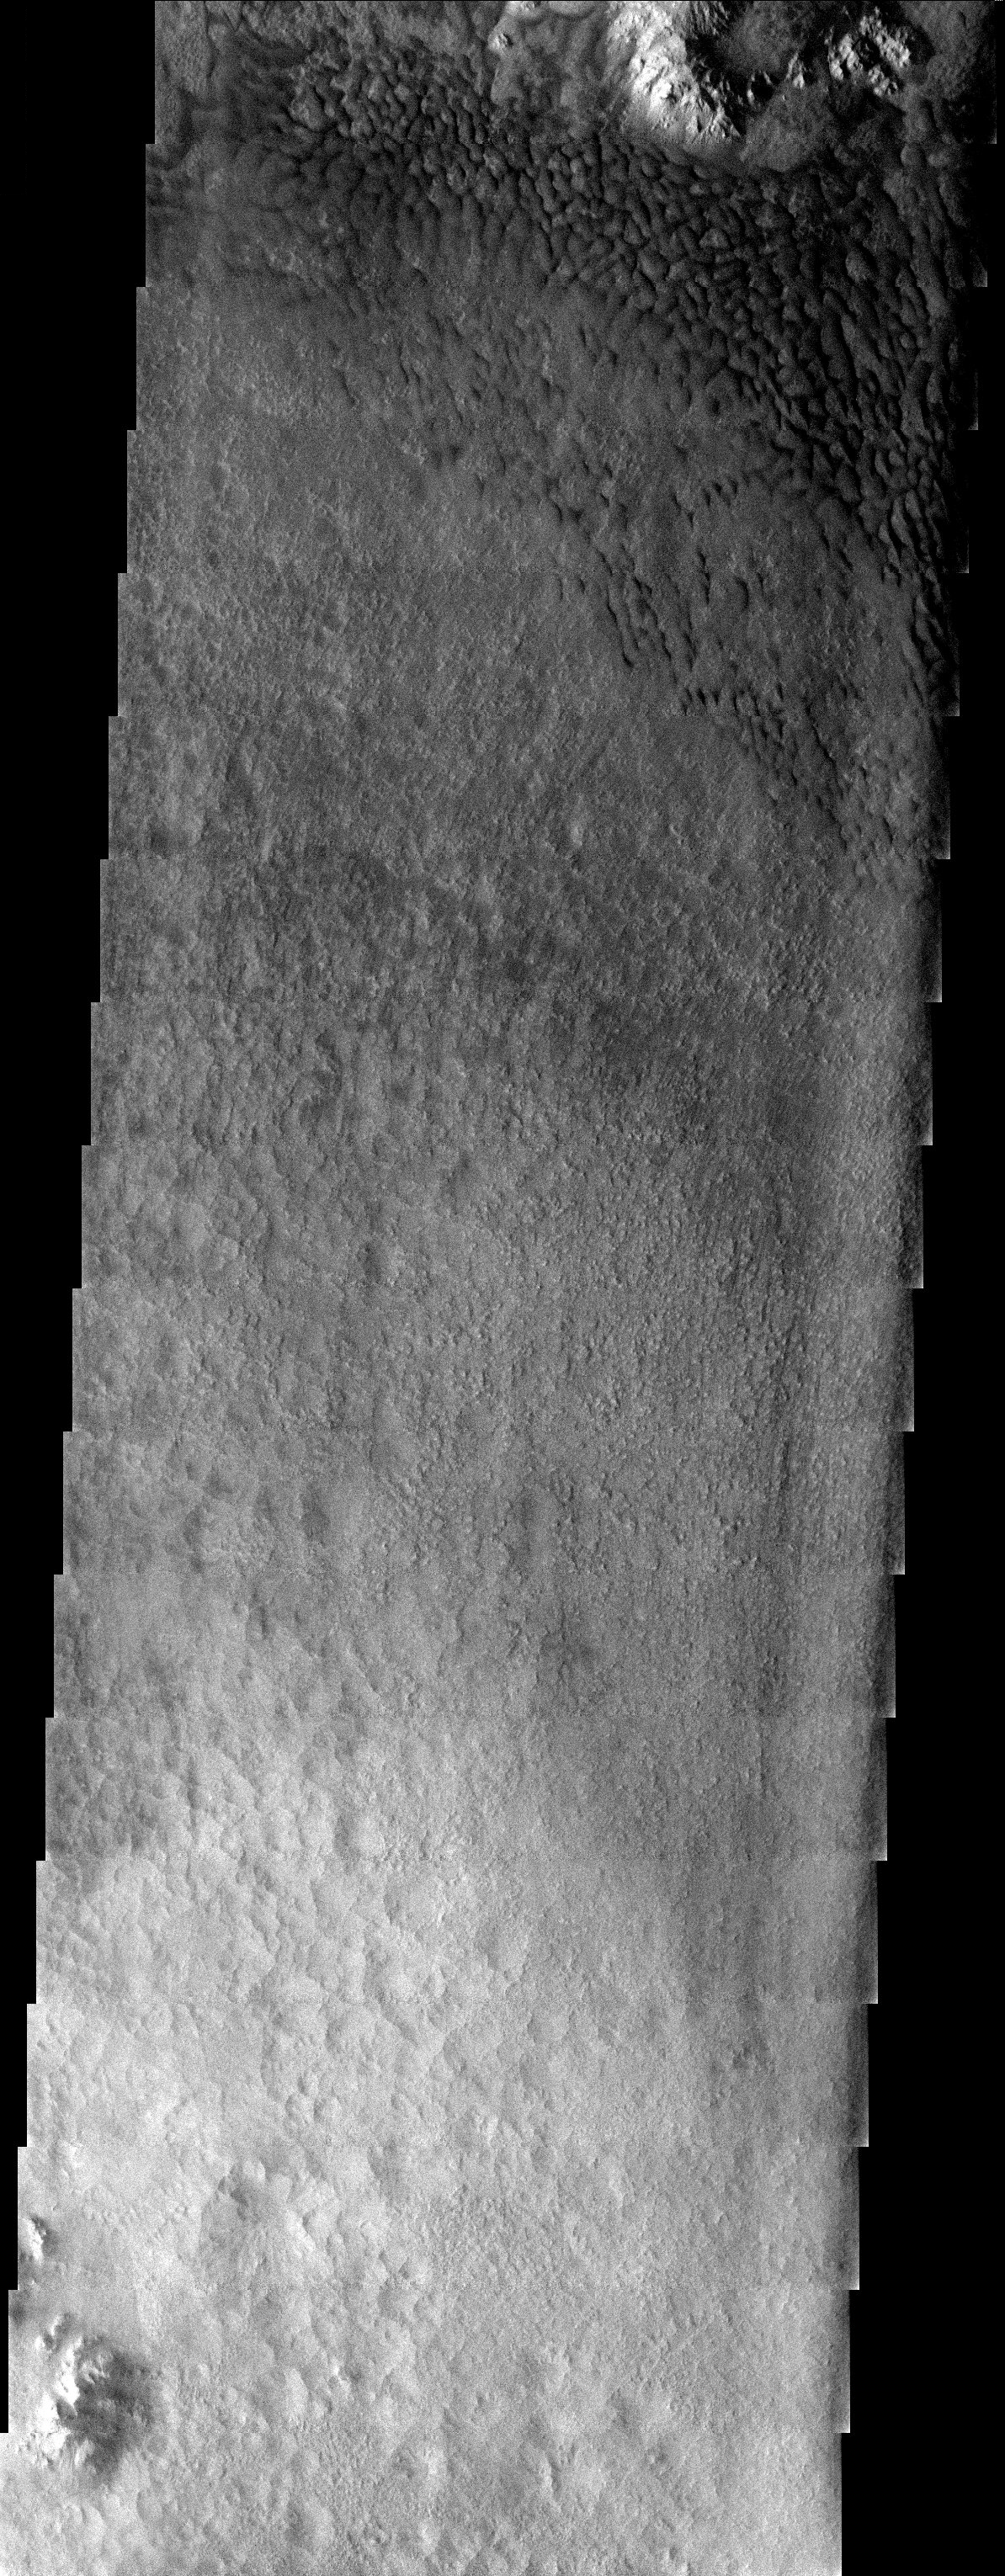

Dunes in a Crater Floor

Released 6 August 2003

This image shows the floor of a crater just north of the Argyre basin in the southern hemisphere. Dark dunes have been pushed up against the northeastern interior rim of the crater, indicating that the prevailing winds blow from the southwest.

Image information: VIS instrument. Latitude -35.7, Longitude 324.1 East (35.9 West). 19 meter/pixel resolution.

Note: this THEMIS visual image has not been radiometrically nor geometrically calibrated for this preliminary release. An empirical correction has been performed to remove instrumental effects. A linear shift has been applied in the cross-track and down-track direction to approximate spacecraft and planetary motion. Fully calibrated and geometrically projected images will be released through the Planetary Data System in accordance with Project policies at a later time.

NASA’s Jet Propulsion Laboratory manages the 2001 Mars Odyssey mission for NASA’s Office of Space Science, Washington, D.C. The Thermal Emission Imaging System (THEMIS) was developed by Arizona State University, Tempe, in collaboration with Raytheon Santa Barbara Remote Sensing. The THEMIS investigation is led by Dr. Philip Christensen at Arizona State University. Lockheed Martin Astronautics, Denver, is the prime contractor for the Odyssey project, and developed and built the orbiter. Mission operations are conducted jointly from Lockheed Martin and from JPL, a division of the California Institute of Technology in Pasadena.

Credit: NASA/JPL/Arizona State University